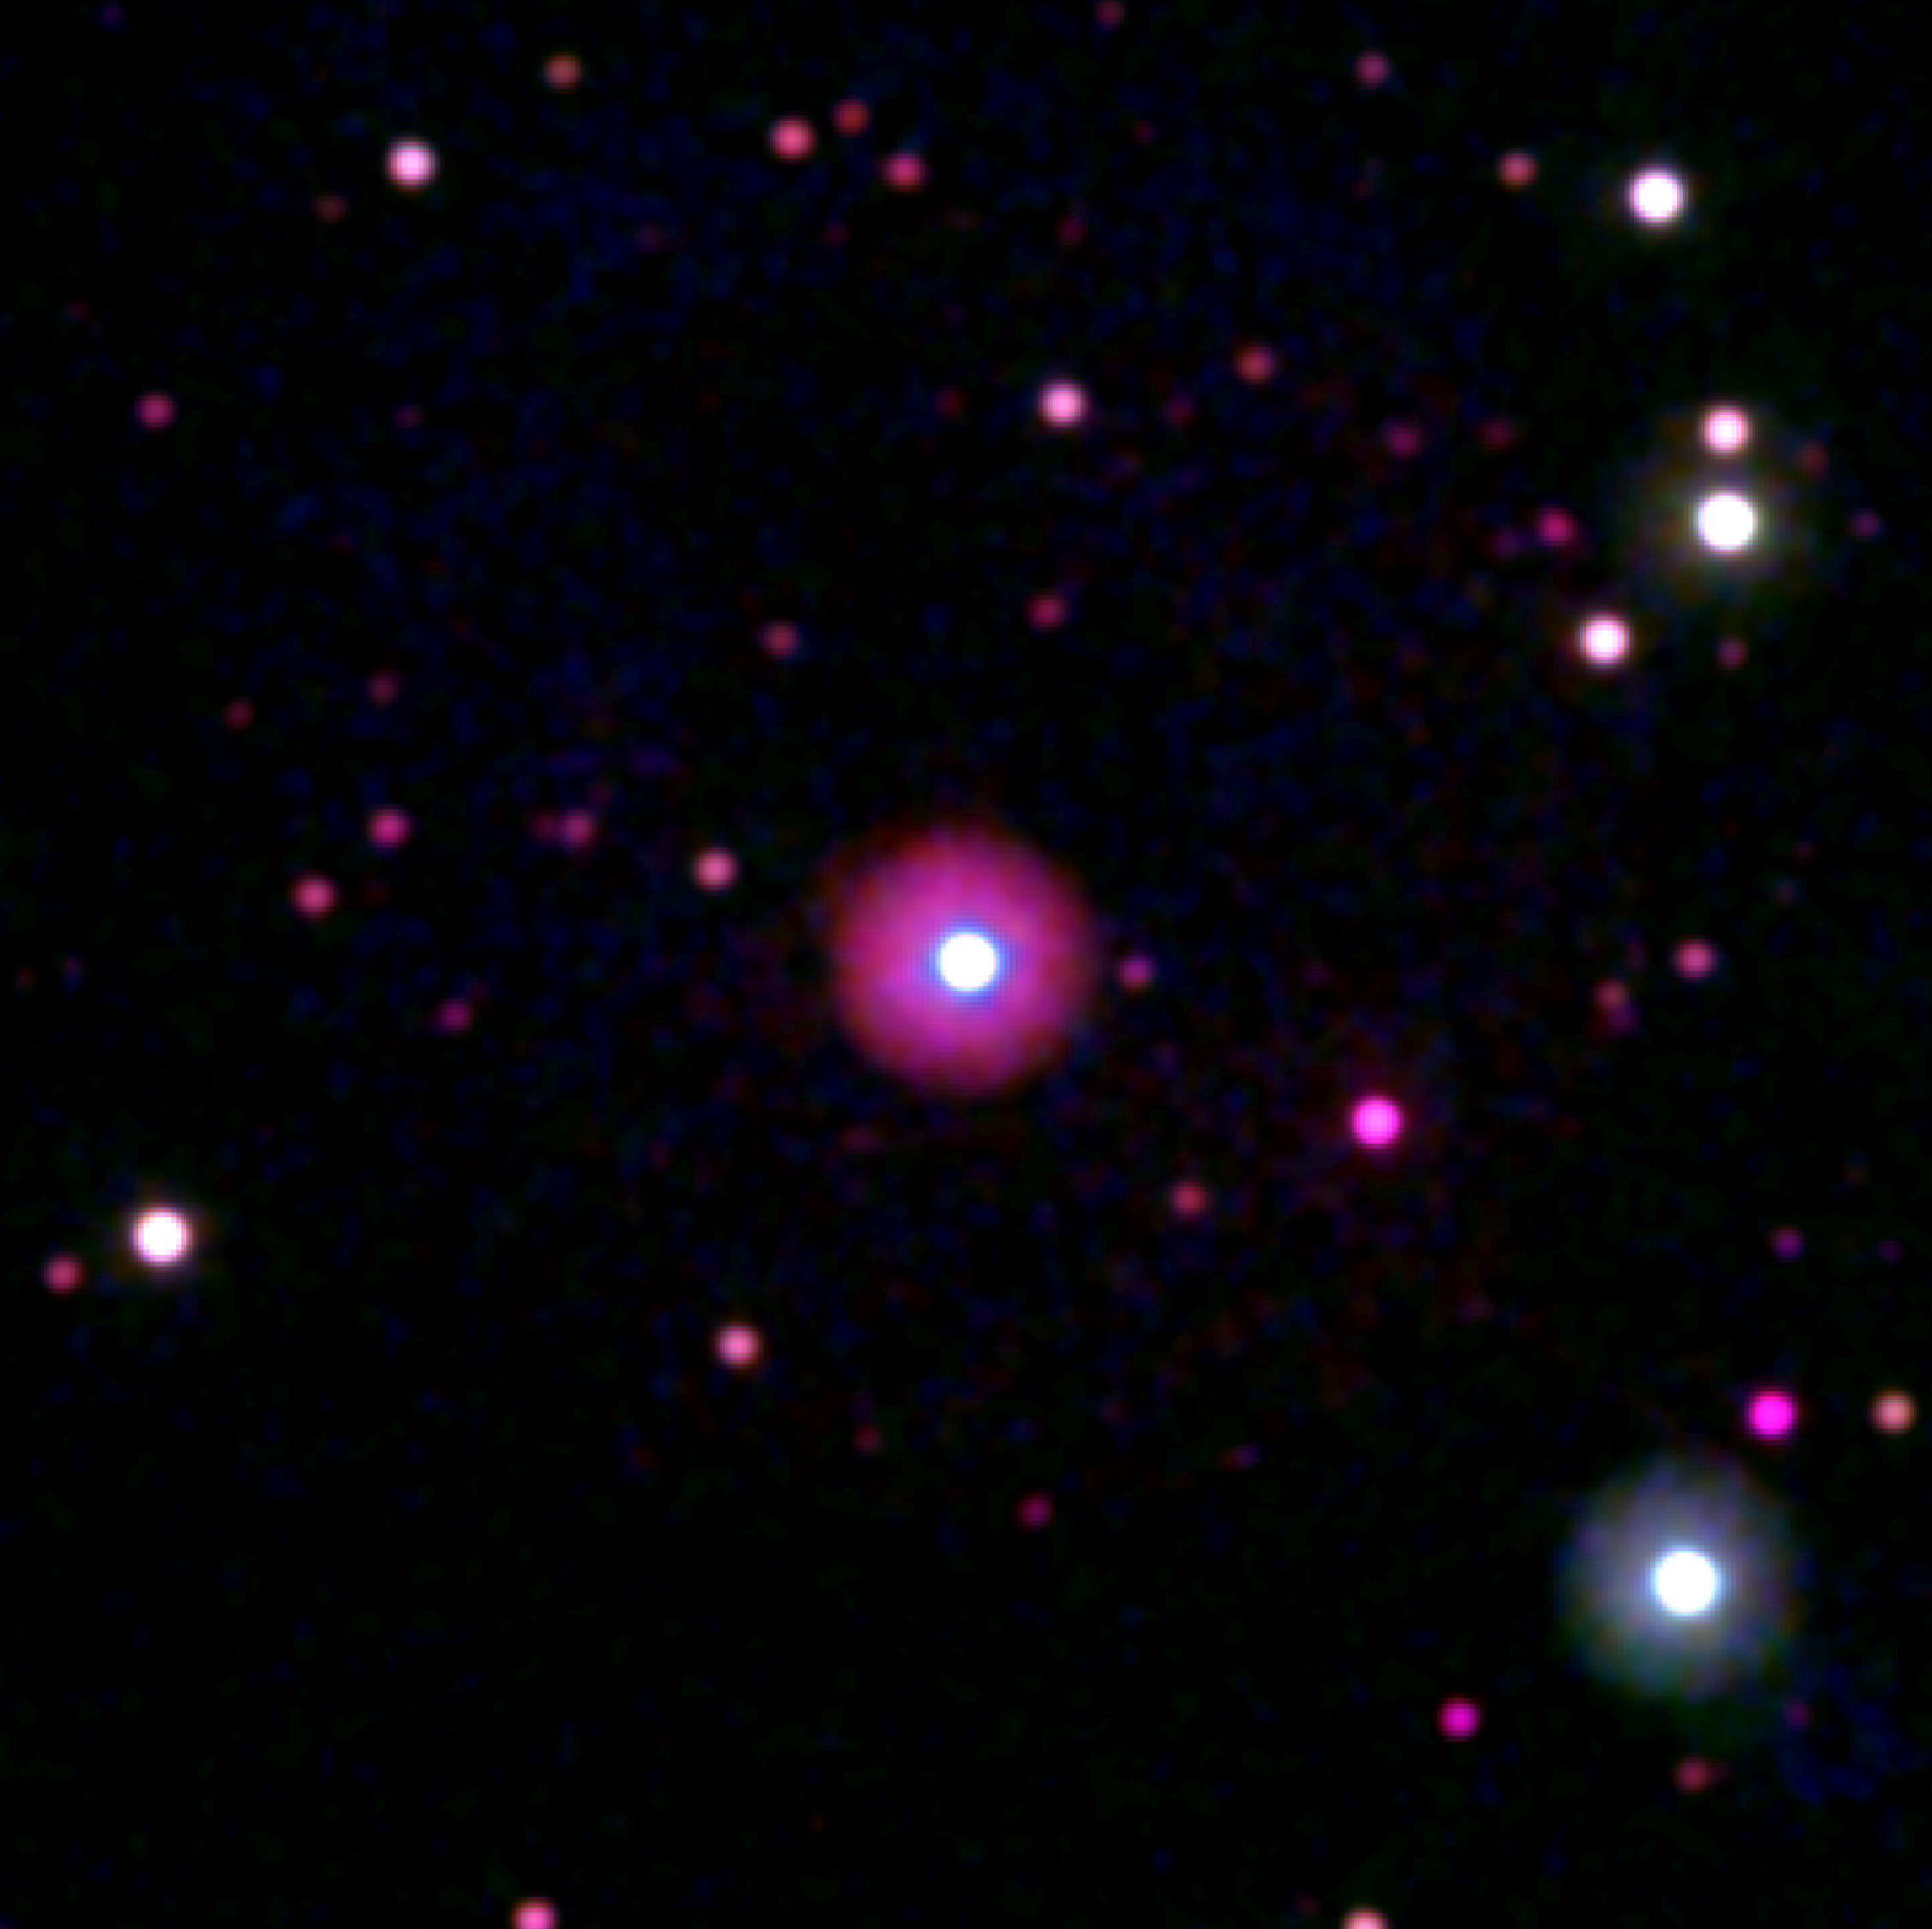

Swift Telescope View of Exoplanet HD 189733b’s Host Star

Swift's Ultraviolet/Optical Telescope captured images of HD 189733b's host star on Sept. 14, 2011. The image is 6 arcminutes across.

Credit: NASA and S. Immler (Swift Team, Goddard Space Flight Center)